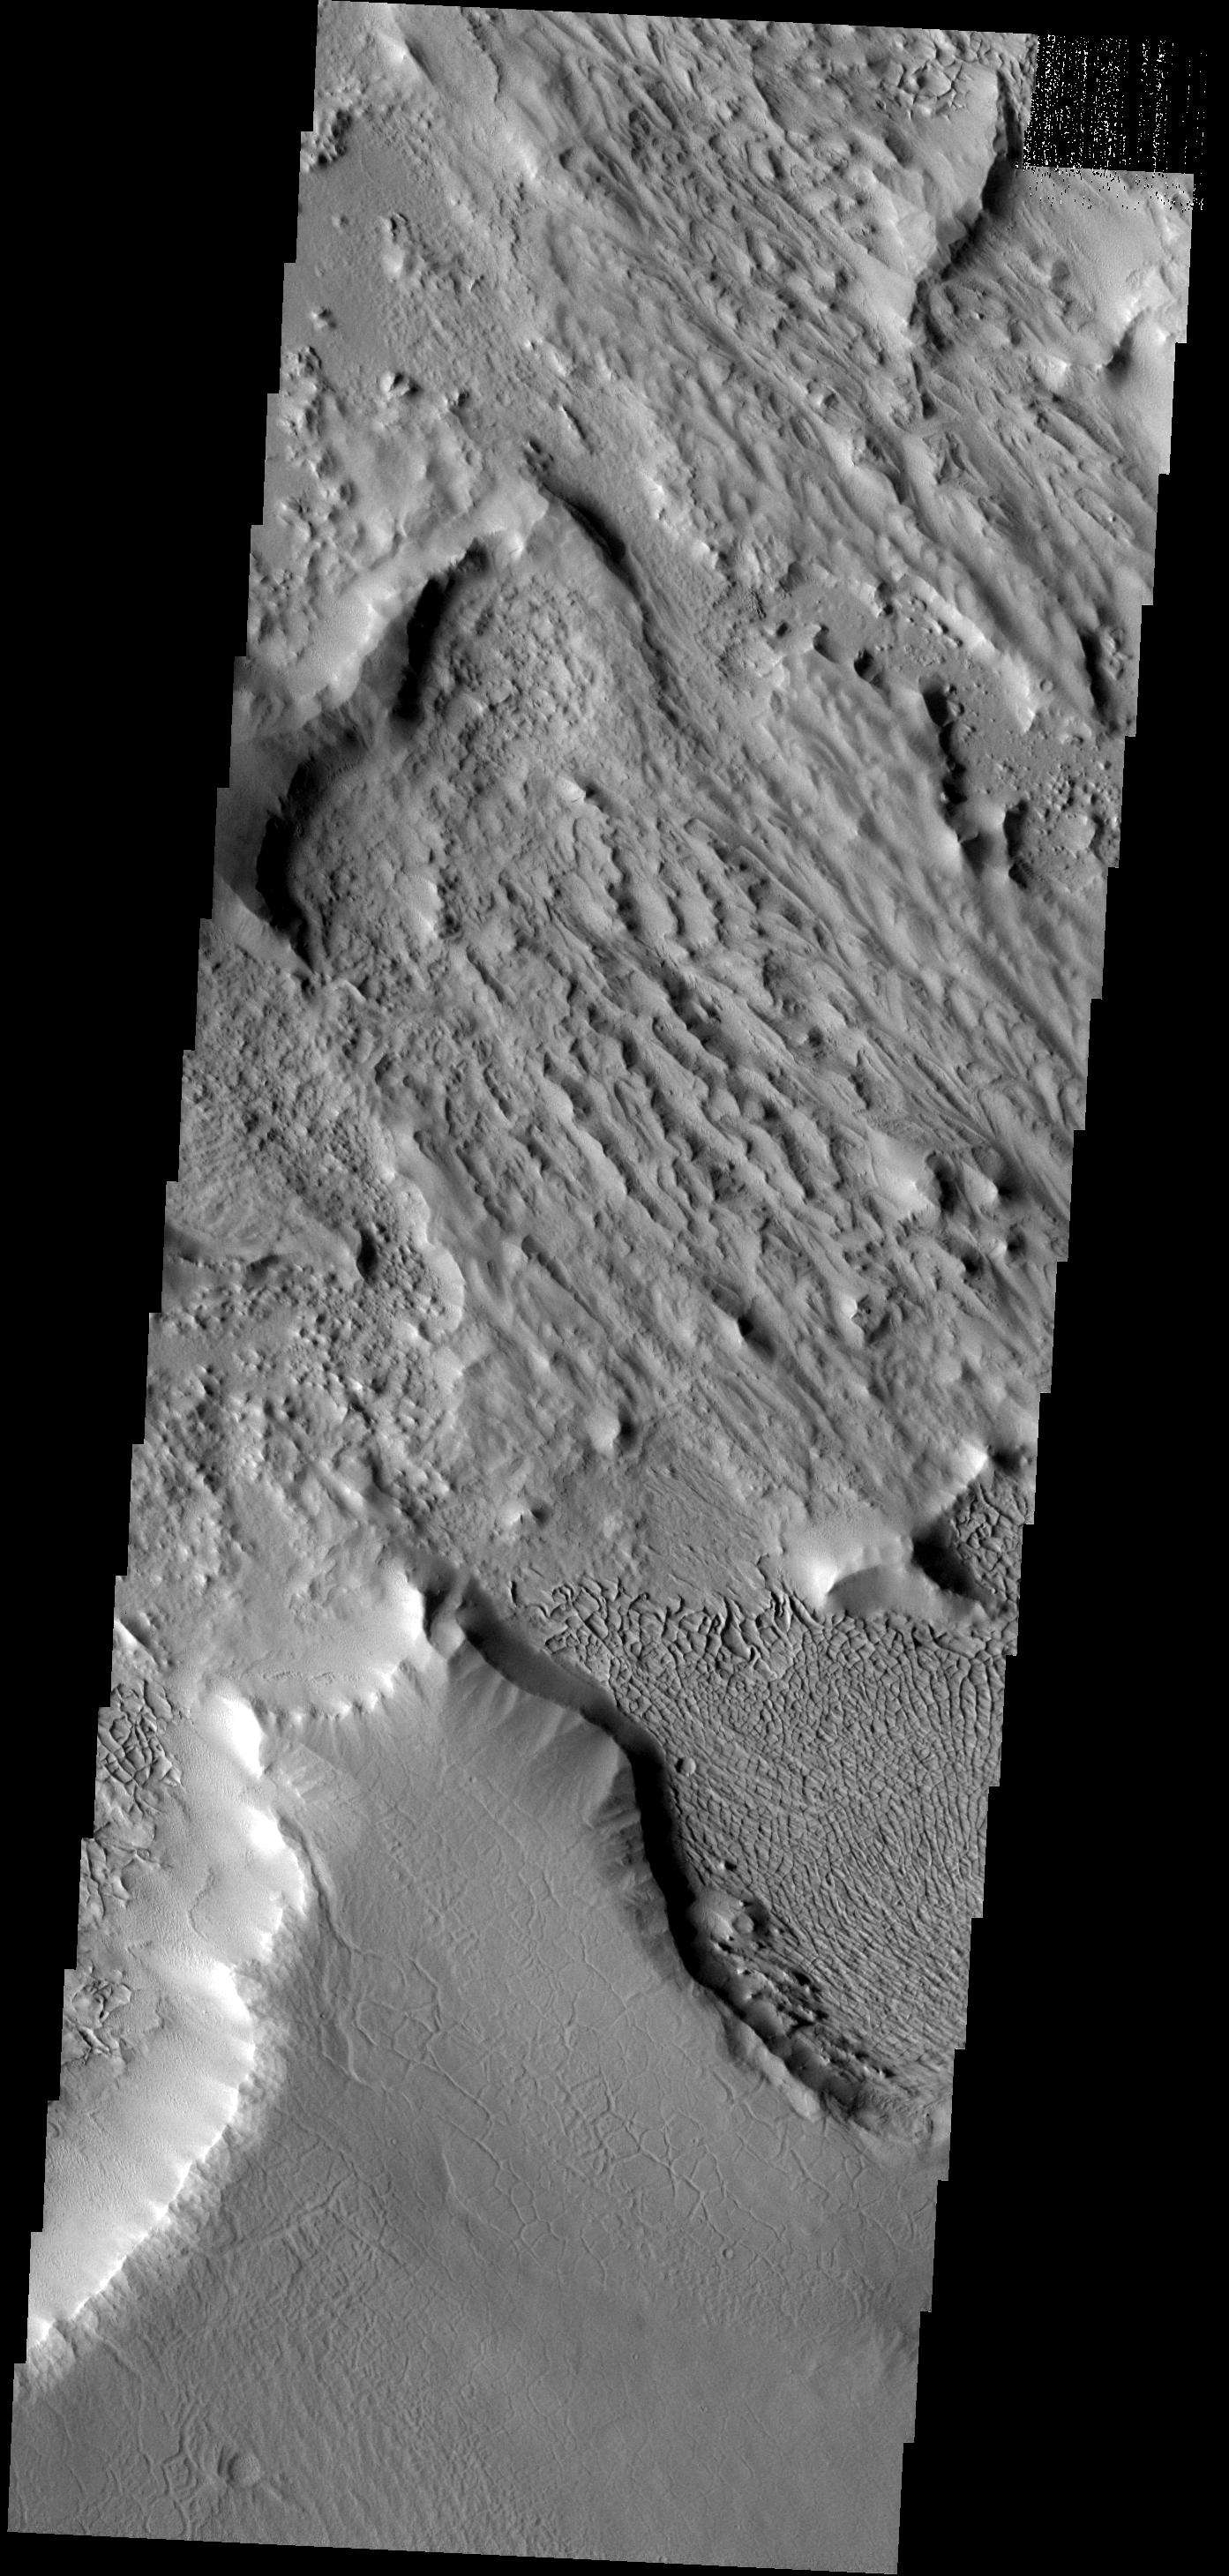

Ridges and Cracks

This image has a cracked plateau of material next to a low region of interconnected small ridges. This region is located at the northwestern end of Gordii Dorsum.

Image information: VIS instrument. Latitude 11.0N, Longitude 212.0E. 18 meter/pixel resolution.

Please see the THEMIS Data Citation Note for details on crediting THEMIS images.

Note: this THEMIS visual image has not been radiometrically nor geometrically calibrated for this preliminary release. An empirical correction has been performed to remove instrumental effects. A linear shift has been applied in the cross-track and down-track direction to approximate spacecraft and planetary motion. Fully calibrated and geometrically projected images will be released through the Planetary Data System in accordance with Project policies at a later time.

NASA’s Jet Propulsion Laboratory manages the 2001 Mars Odyssey mission for NASA’s Office of Space Science, Washington, D.C. The Thermal Emission Imaging System (THEMIS) was developed by Arizona State University, Tempe, in collaboration with Raytheon Santa Barbara Remote Sensing. The THEMIS investigation is led by Dr. Philip Christensen at Arizona State University. Lockheed Martin Astronautics, Denver, is the prime contractor for the Odyssey project, and developed and built the orbiter. Mission operations are conducted jointly from Lockheed Martin and from JPL, a division of the California Institute of Technology in Pasadena.

Credit: NASA/JPL/ASU